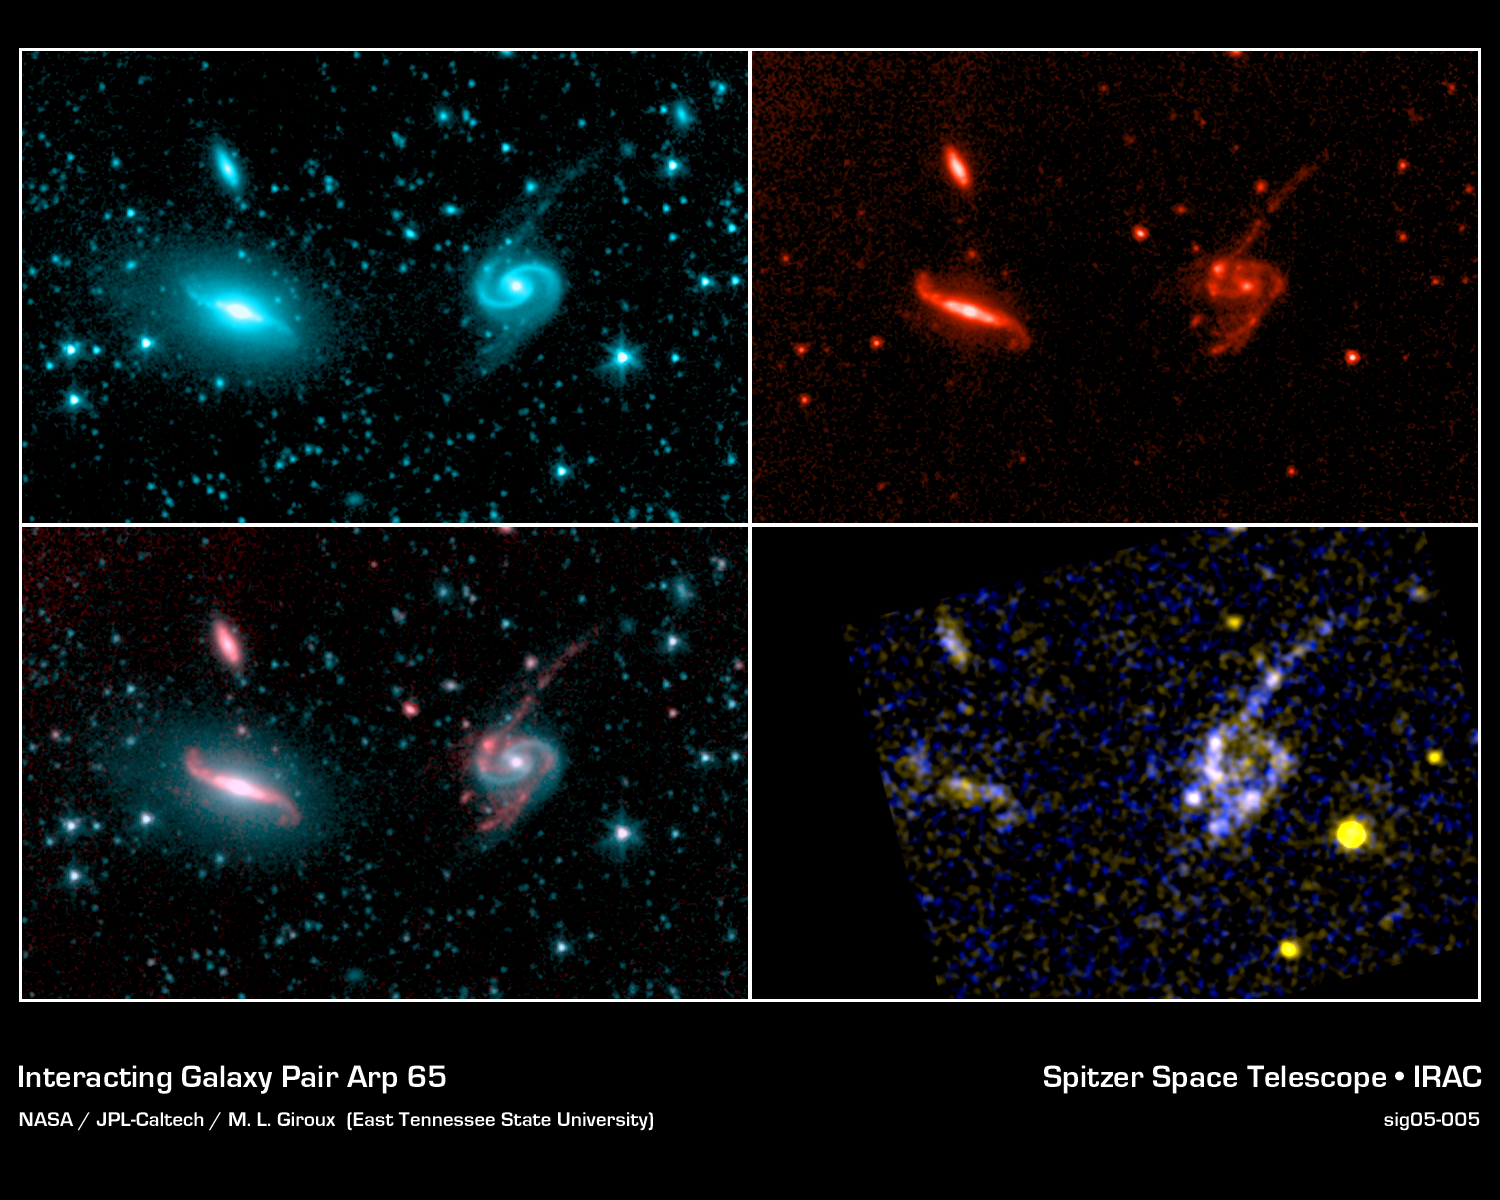

Interacting Galaxy Pair Arp 65

High resolution images from NASA's Spitzer infrared telescope and GALEX ultraviolet telescope show the difference in the distribution of young and old stars in the Arp 65 pair of interacting galaxies. In the short-wavelength infrared at 3.6 microns (first image), cool old stars are bright, so the beautiful grand design spiral patterns in the old stellar disks are visible. In contrast, at longer infrared wavelengths, at 8 microns, bright clumps of young stars are detected (second image). The difference in distribution between the old and young stellar populations is clear in the third image, where the 3.6 micron (blue) and 8.0 micron (red) images are combined. This clumpy structure is also present in the ultraviolet, as revealed in the GALEX ultraviolet images (fourth image, with near-ultraviolet in yellow and far-ultraviolet in blue).

These images were presented at the American Astronomical Society meeting in Minneapolis, Minnesota, on May 30, 2005.

Credit: NASA/JPL-Caltech/M. L. Giroux (East Tennesee State University)